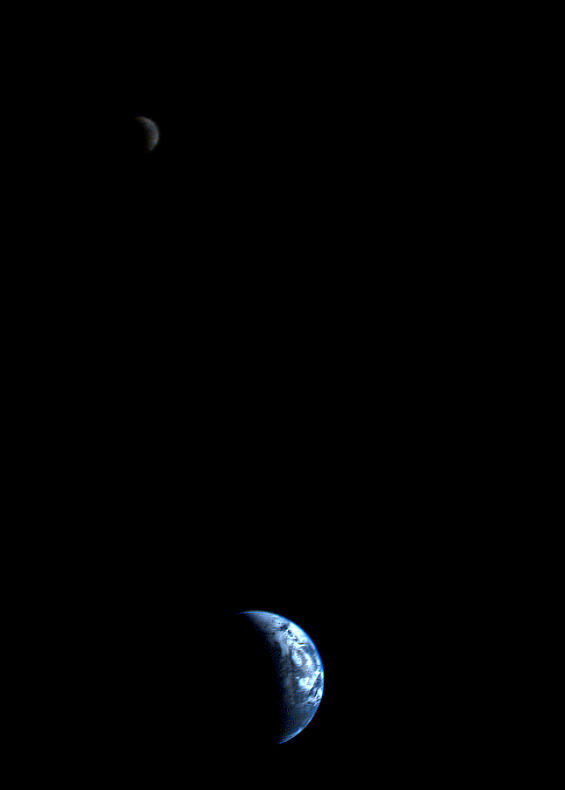

Crescent-shaped Earth and Moon

This picture of a crescent-shaped Earth and Moon — the first of its kind ever taken by a spacecraft — was recorded Sept. 18, 1977, by NASA’s Voyager 1 when it was 7.25 million miles (11.66 million kilometers) from Earth. The Moon is at the top of the picture and beyond the Earth as viewed by Voyager. In the picture are eastern Asia, the western Pacific Ocean and part of the Arctic. Voyager 1 was directly above Mt. Everest (on the night side of the planet at 25 degrees north latitude) when the picture was taken. The photo was made from three images taken through color filters, then processed by the Jet Propulsion Laboratory’s Image Processing Lab. Because the Earth is many times brighter than the Moon, the Moon was artificially brightened by a factor of three relative to the Earth by computer enhancement so that both bodies would show clearly in the print. Voyager 2 was launched Aug. 20, 1977, followed by Voyager 1 on Sept. 5, 1977, en route to encounters at Jupiter in 1979 and Saturn in 1980 and 1981. JPL manages the Voyager mission for NASA.

Credit: NASA/JPL